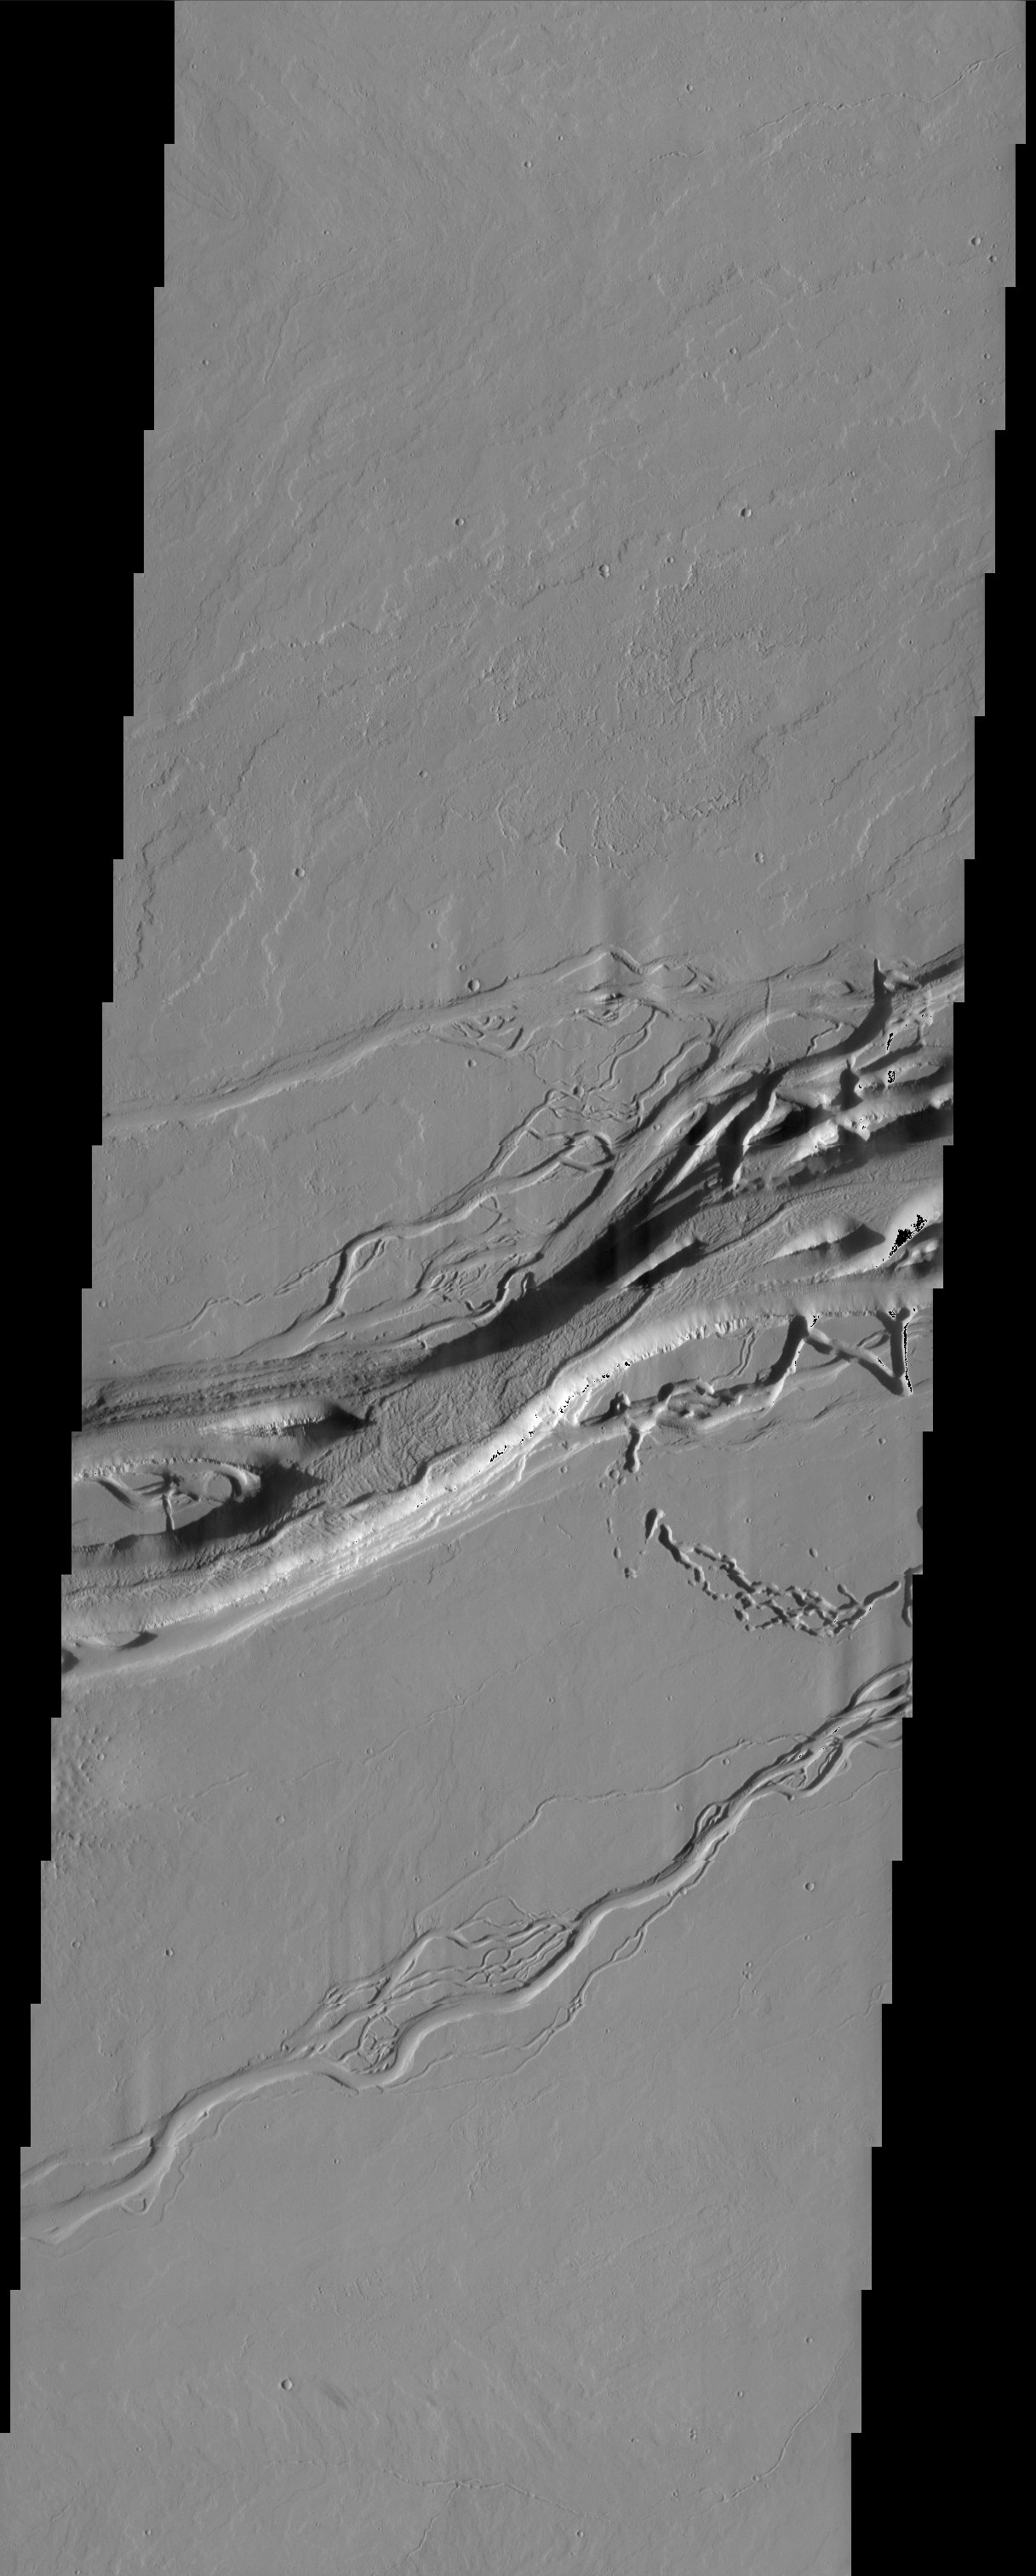

Olympica Fossae

Released 8 April 2003

Olympica Fossae channel system located east of the Olympus Mons volcano in Tharsis. These anastomosing channels cut numerous lava flows indicating that the channels are younger than the lava flows. Some channels appear to be structurally controlled. These channels are most likely generated by volcano-ground ice interactions.

Note: this THEMIS visual image has not been radiometrically nor geometrically calibrated for this preliminary release. An empirical correction has been performed to remove instrumental effects. A linear shift has been applied in the cross-track and down-track direction to approximate spacecraft and planetary motion. Fully calibrated and geometrically projected images will be released through the Planetary Data System in accordance with Project policies at a later time.

NASA’s Jet Propulsion Laboratory manages the 2001 Mars Odyssey mission for NASA’s Office of Space Science, Washington, D.C. The Thermal Emission Imaging System (THEMIS) was developed by Arizona State University, Tempe, in collaboration with Raytheon Santa Barbara Remote Sensing. The THEMIS investigation is led by Dr. Philip Christensen at Arizona State University. Lockheed Martin Astronautics, Denver, is the prime contractor for the Odyssey project, and developed and built the orbiter. Mission operations are conducted jointly from Lockheed Martin and from JPL, a division of the California Institute of Technology in Pasadena.

Image information: VIS instrument. Latitude 24.9, Longitude 246.3 East (133.8 West). 19 meter/pixel resolution.

Credit: NASA/JPL/Arizona State University